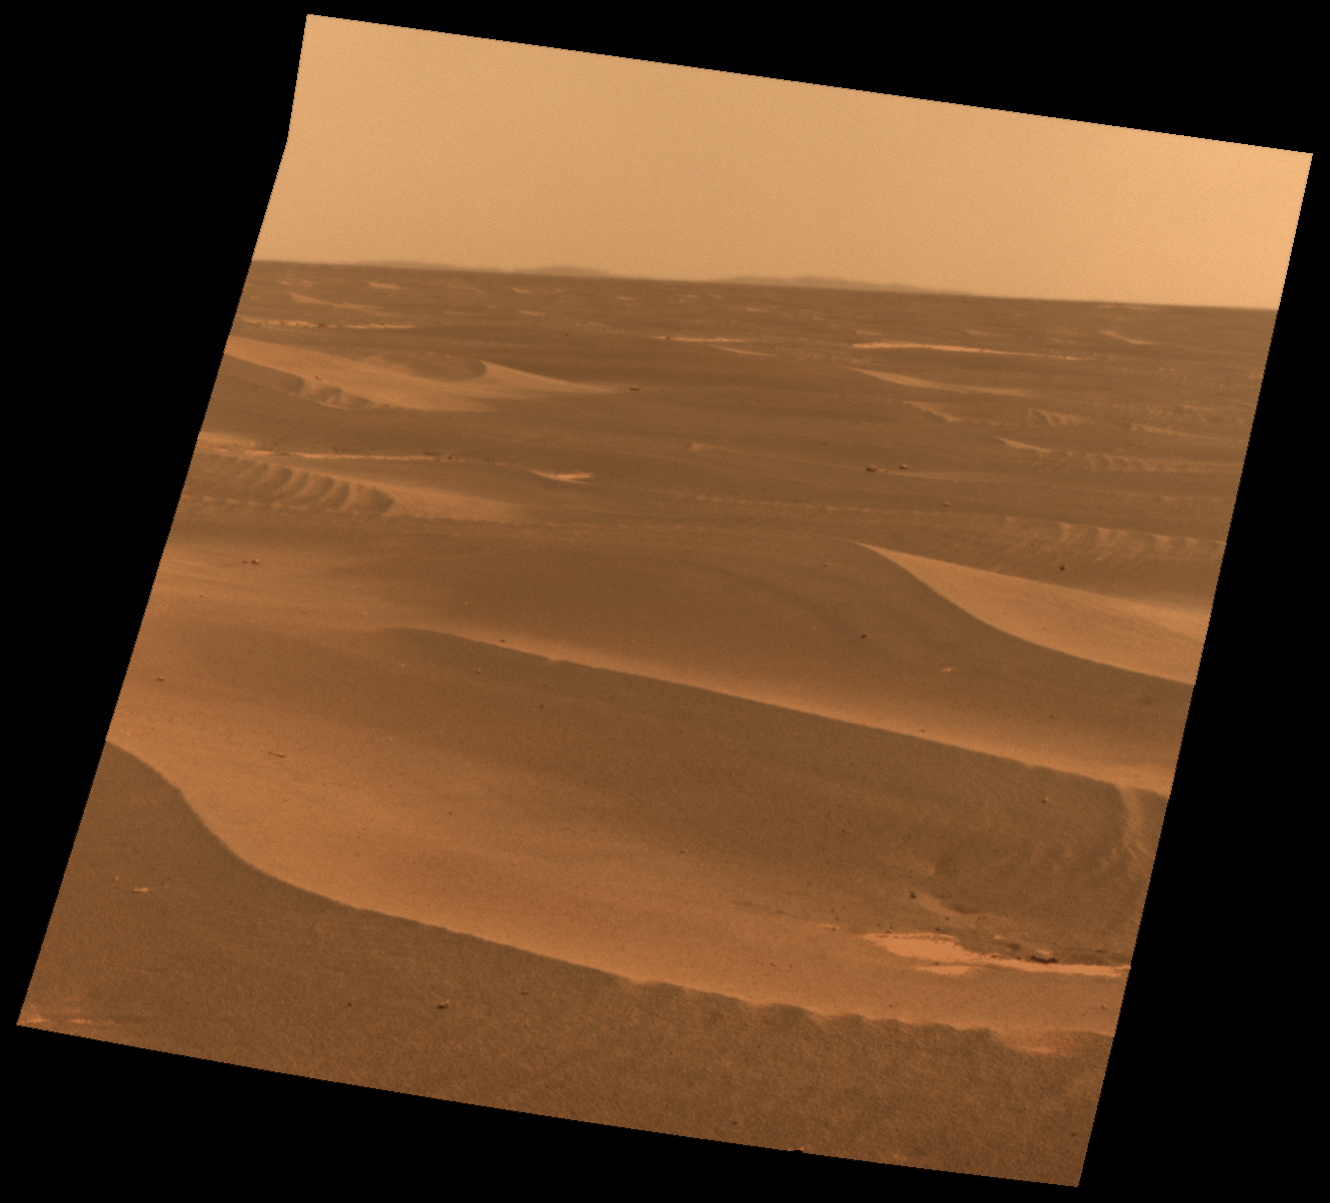

Rim of Bopolu Crater Far to the Southwest of Opportunity

NASA’s Mars Exploration Rover used its panoramic camera to record this view of the rim of a crater about 65 kilometers (40 miles) in the distance, on the southwestern horizon. This crater, Bopolu, is about 19 kilometers (12 miles) in diameter.

The image was taken during the 2,179th Martian day, or sol, of Opportunity’s mission on Mars (March 11, 2010), two days after the rover drove southward away from Concepcion crater, site of several weeks of investigation.

Opportunity’s long-term destination is Endeavour Crater, to the southeast and closer than Bopolu. The intended route heads south before turning east in order to bypass potentially hazardous sand ripples to the east, larger than the ripples in the foreground of this image.

This approximately true-color view combines three exposures taken through filters admitting wavelengths of 750 nanometers, 530 nanometers and 480 nanometers.

Credit: NASA/JPL-Caltech/Cornell University